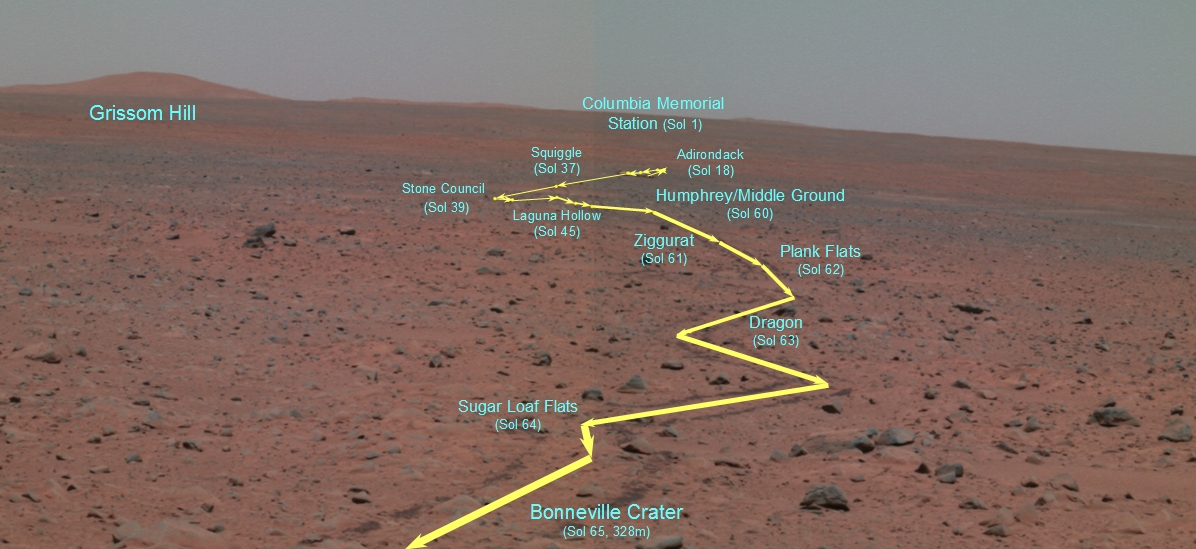

The Road to ‘Bonneville’

This false-color panoramic camera composite traverse map depicts the Mars Exploration Rover Spirit’s journey since landing at Gusev Crater, Mars. It was generated from three of the camera’s different wavelength filters (750 nanometers, 530 nanometers and 480 nanometers). This map was created on the 65th martian day, or sol, of Spirit’s mission, after Spirit had traveled 328 meters (1076 feet) from its lander to the rim of the crater dubbed “Bonneville.” From this high point, Spirit was able to capture with its panoramic camera the entire rover traverse. The map points out major stops that Spirit made along the way, including features nicknamed “Adirondack;” “Stone Council;” “Laguna Hollow;” and “Humphrey.” Also highlighted is the landscape feature informally named “Grissom Hill” and Spirit’s landing site, the Columbia Memorial Station.

Credit: NASA/JPL/Cornell/OSU